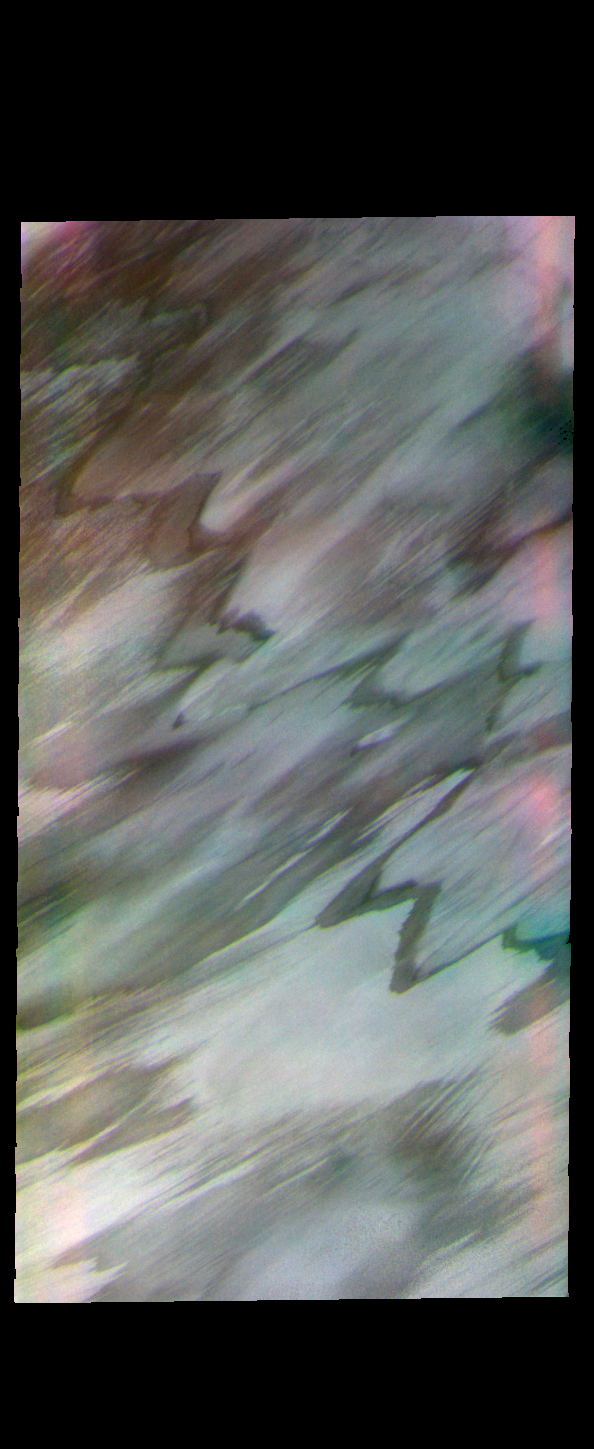

Polar Margin – False Color

Today’s false color image shows part of the margin of the north polar cap and the surrounding plains. This image was collected during the northern summer season.

The THEMIS VIS camera contains 5 filters. The data from different filters can be combined in multiple ways to create a false color image. These false color images may reveal subtle variations of the surface not easily identified in a single band image.

Credit: NASA/JPL-Caltech/ASU